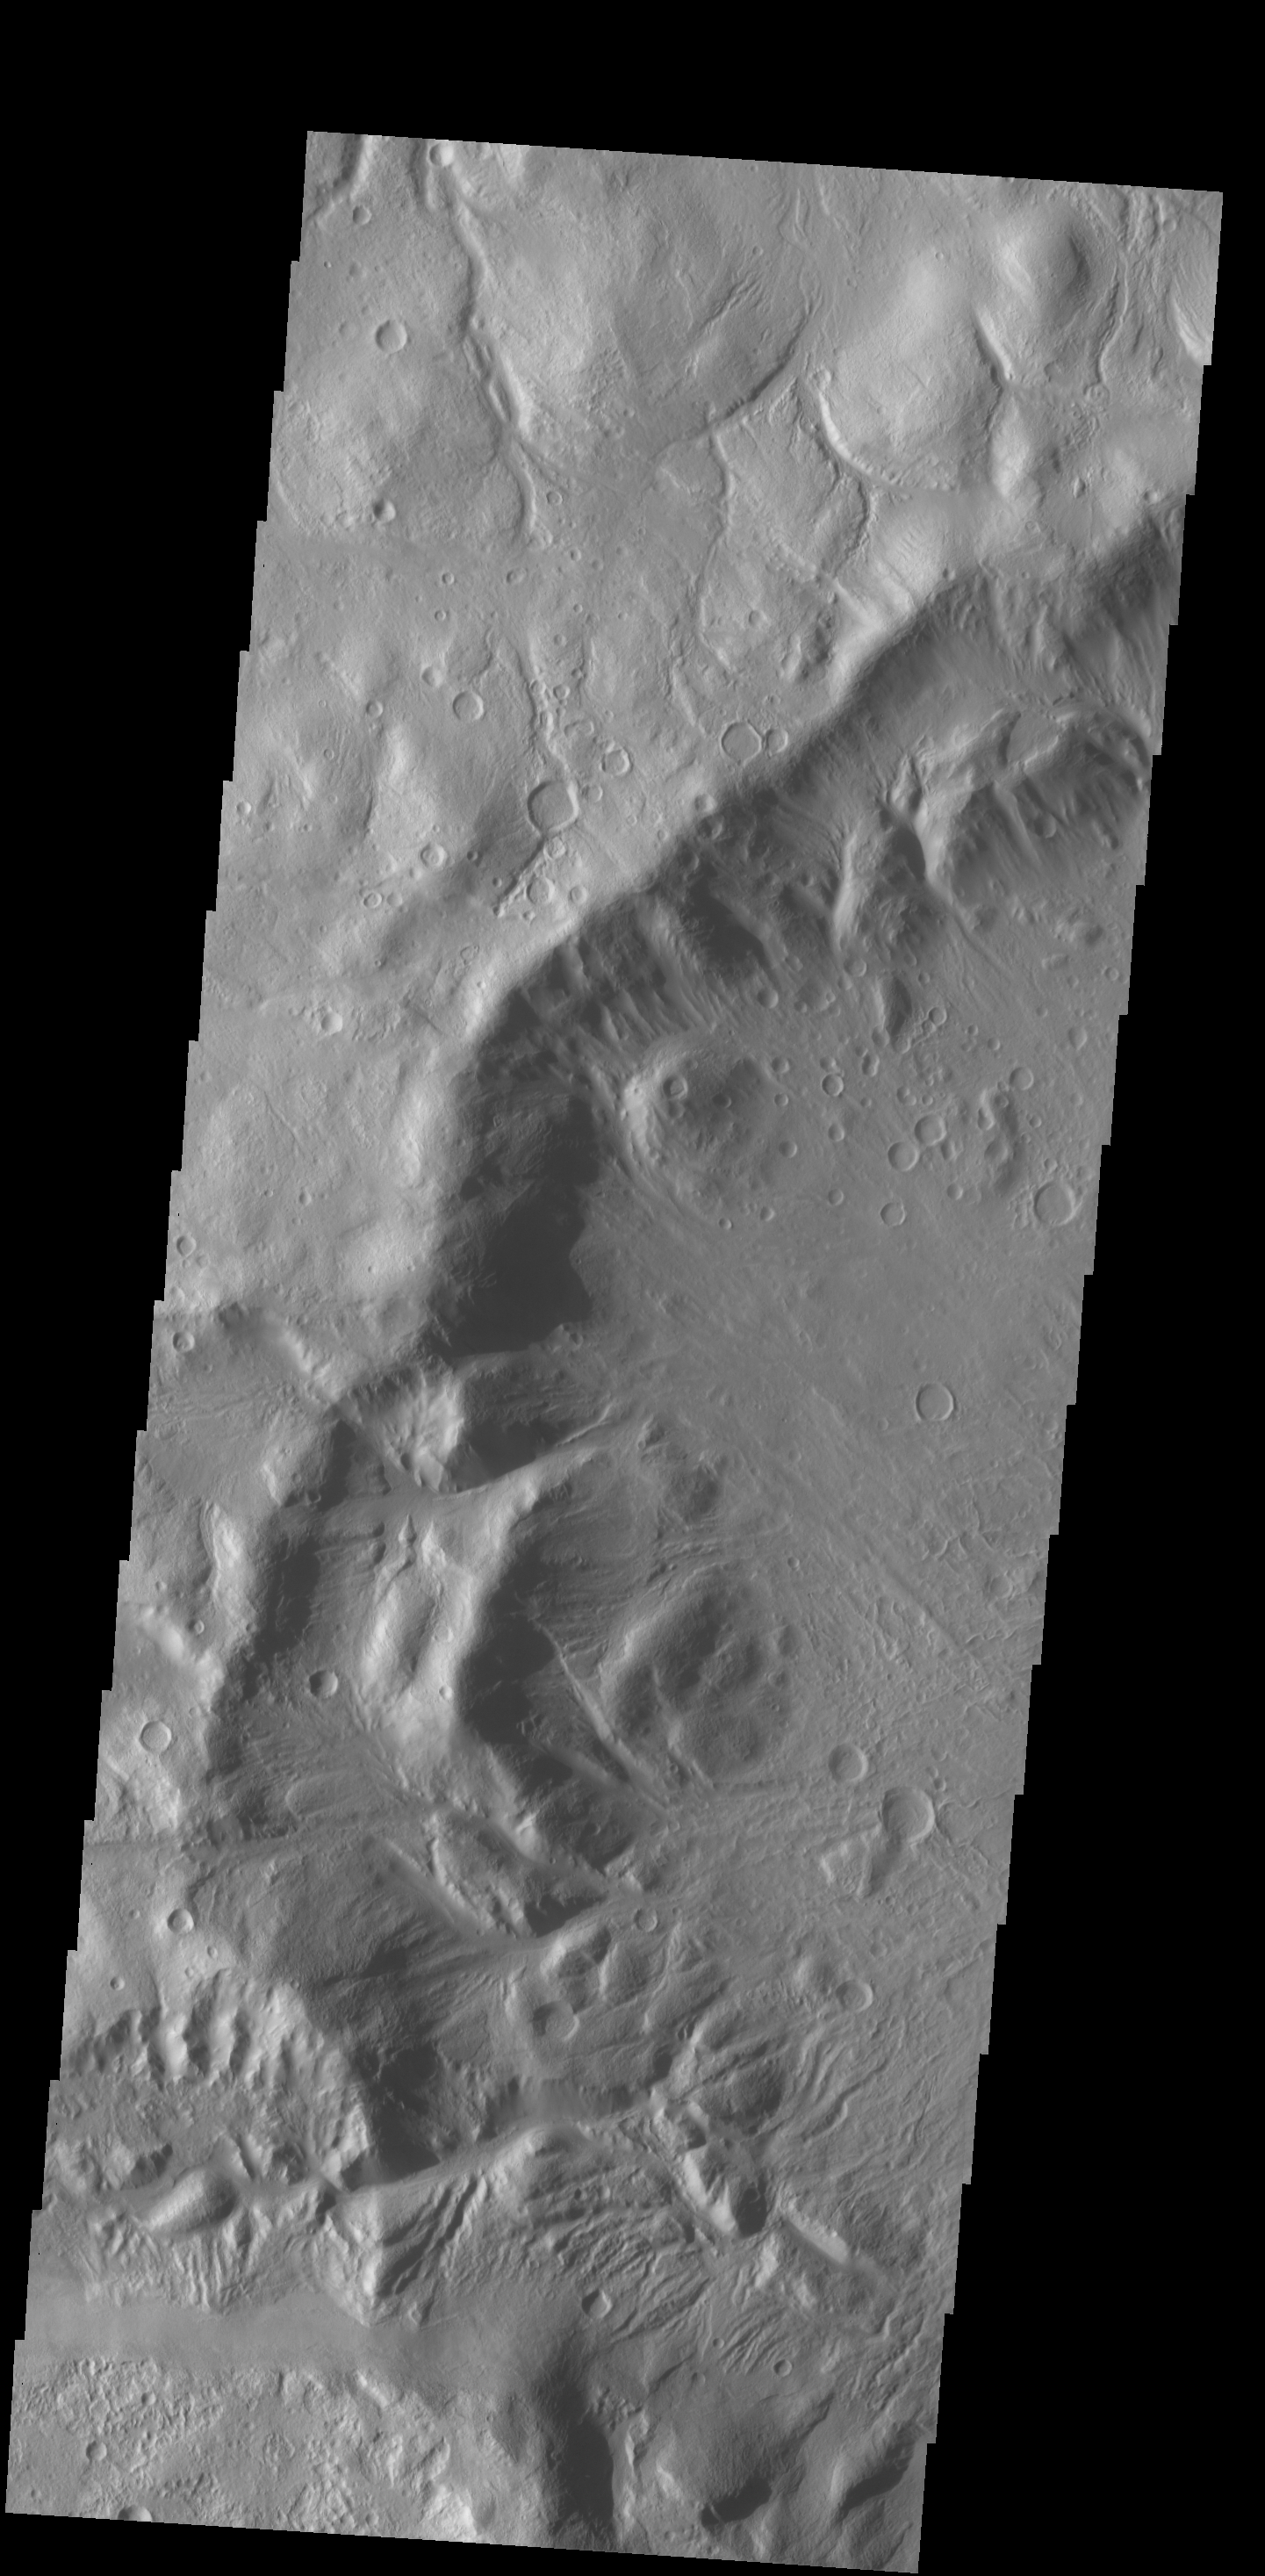

Crater Rim Channels

Numerous channels dissect the rim of this large crater located on Acheron Fossae.

Credit: NASA/JPL-Caltech/ASU